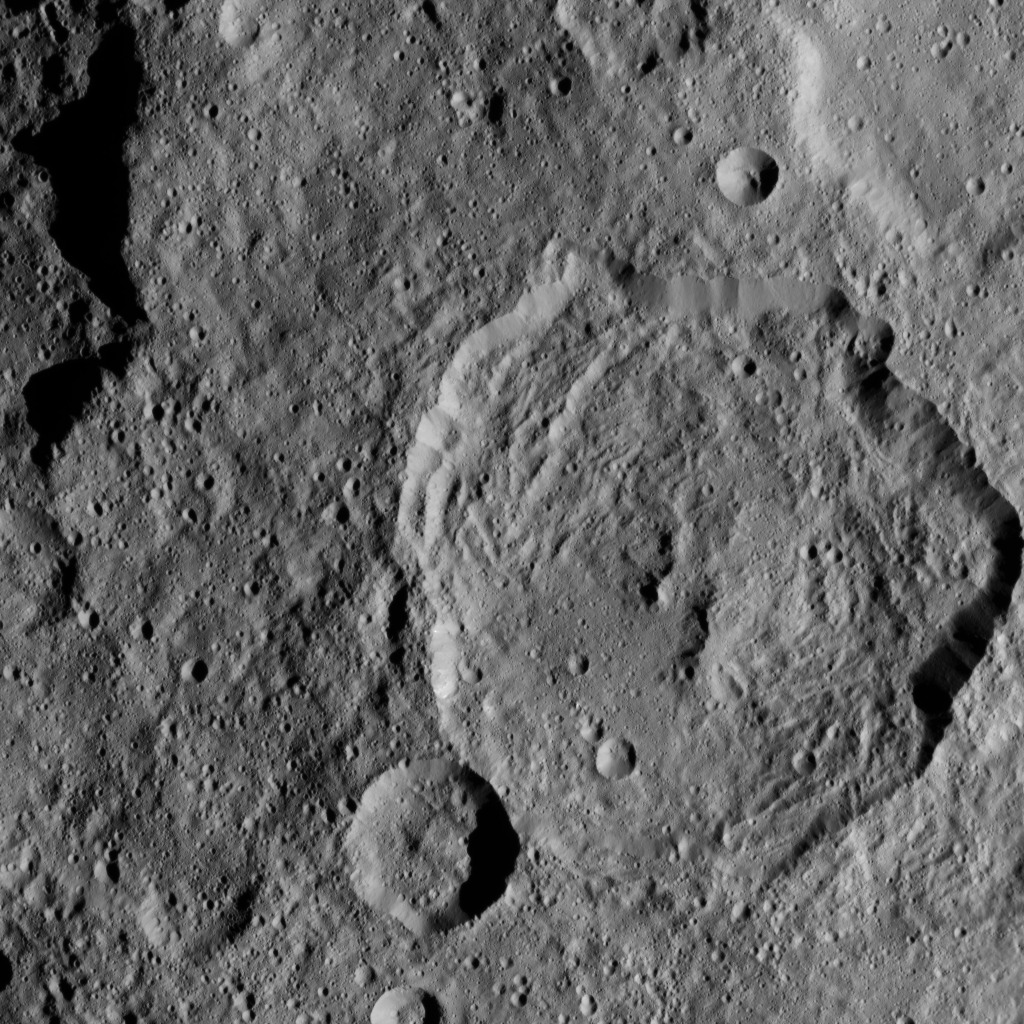

Dawn HAMO Image 7

This image, taken by NASA’s Dawn spacecraft, shows a portion of the southern hemisphere of dwarf planet Ceres from an altitude of 915 miles (1,470 kilometers). The image, with a resolution of 450 feet (140 meters) per pixel, was taken on August 21, 2015.

Dawn’s mission is managed by JPL for NASA’s Science Mission Directorate in Washington. Dawn is a project of the directorate’s Discovery Program, managed by NASA’s Marshall Space Flight Center in Huntsville, Alabama. UCLA is responsible for overall Dawn mission science. Orbital ATK, Inc., in Dulles, Virginia, designed and built the spacecraft. The German Aerospace Center, the Max Planck Institute for Solar System Research, the Italian Space Agency and the Italian National Astrophysical Institute are international partners on the mission team.

Credit: NASA/JPL-Caltech/UCLA/MPS/DLR/IDA